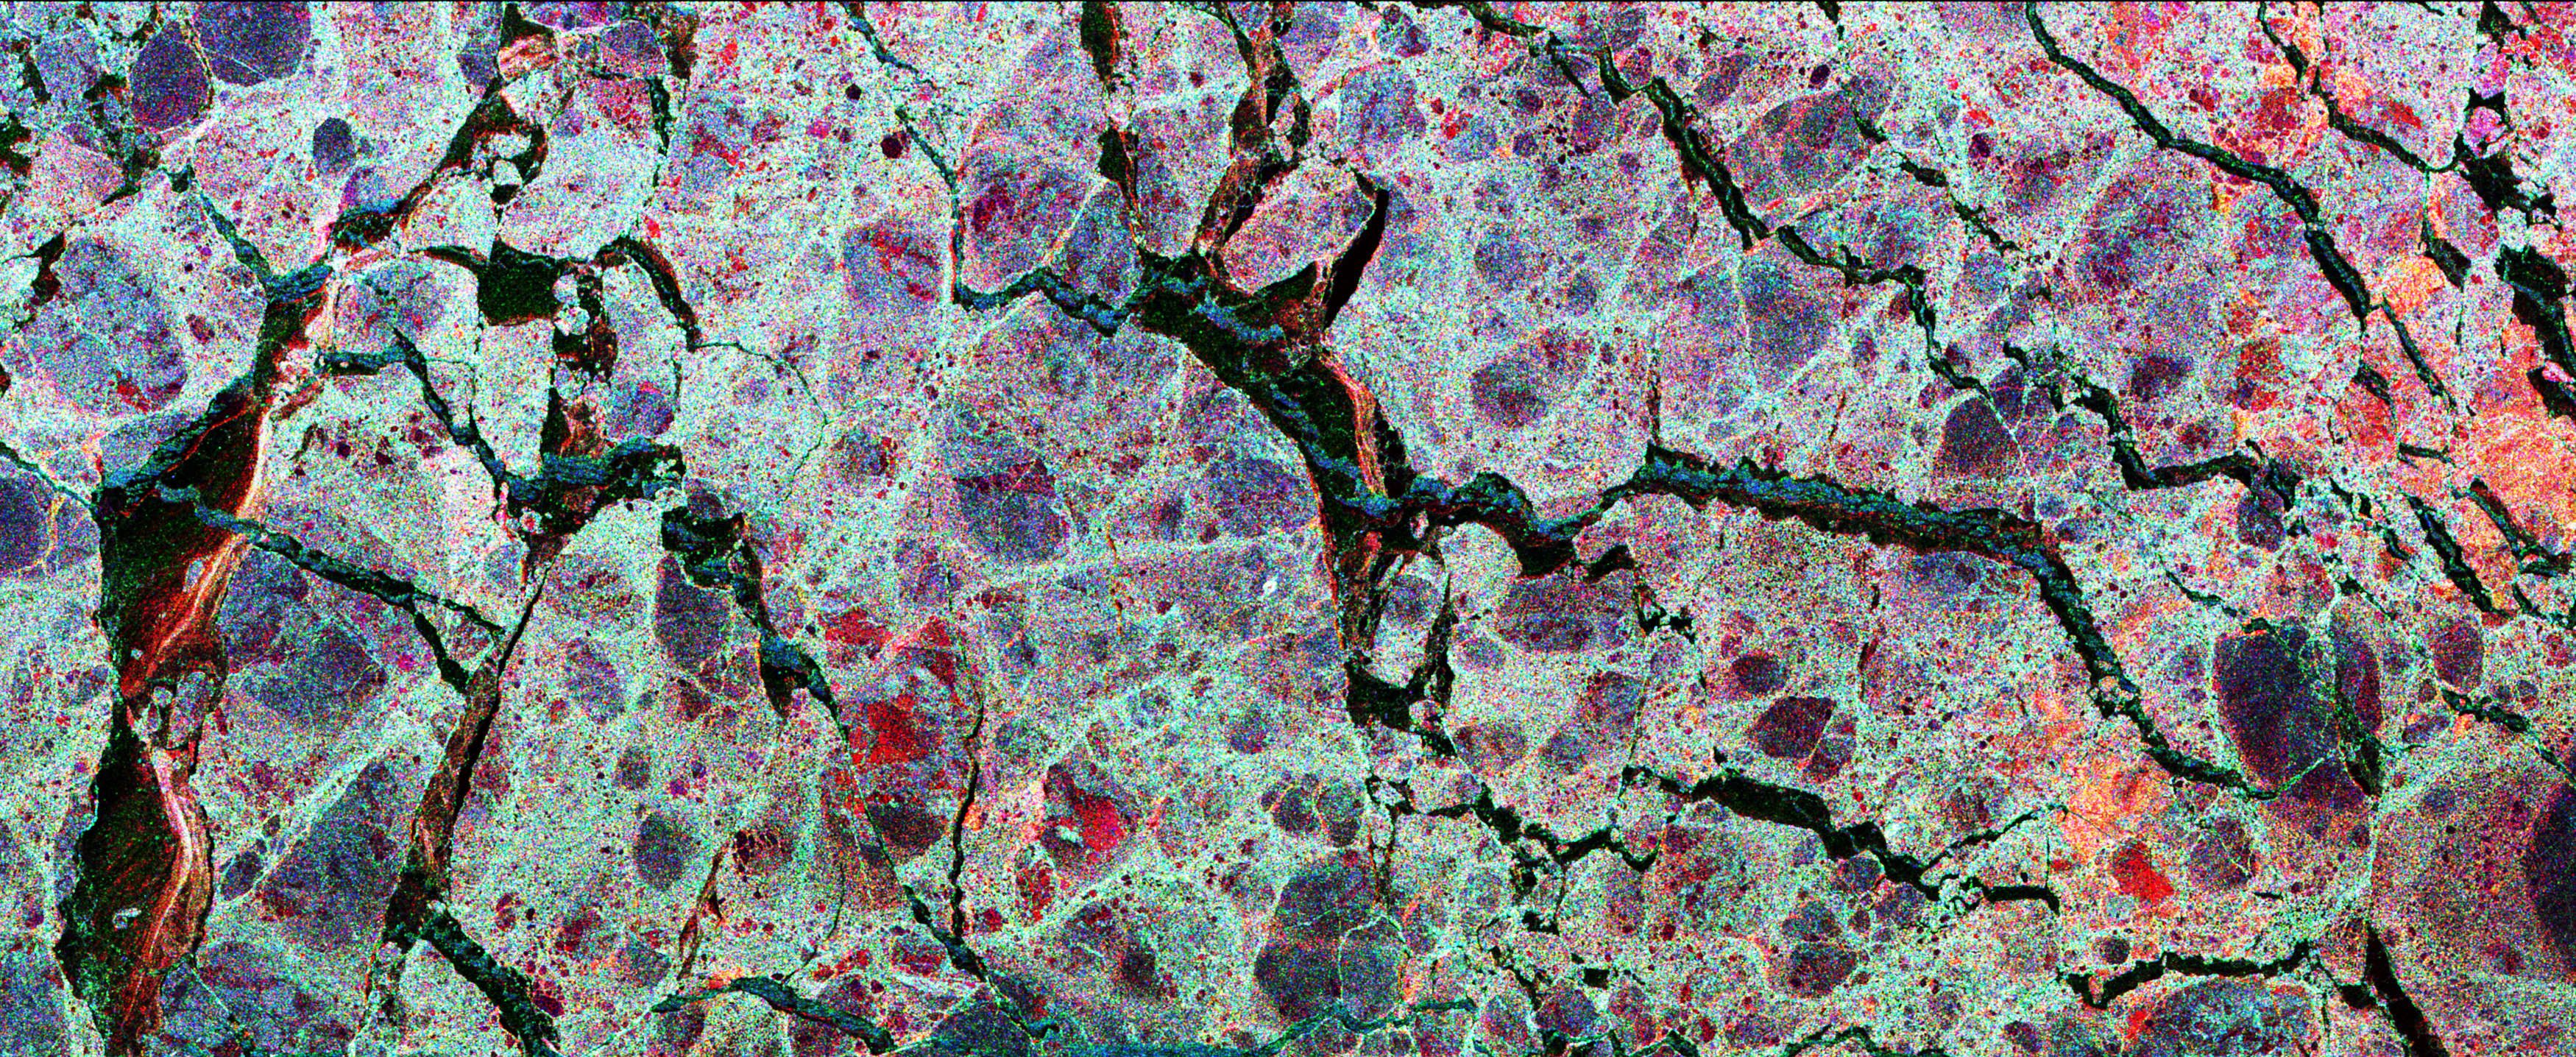

Space Radar Image of Weddell Sea Ice

This is the first calibrated, multi-frequency, multi-polarization spaceborne radar image of the seasonal sea-ice cover in the Weddell Sea, Antarctica. The multi-channel data provide scientists with details about the ice pack they cannot see any other way and indicates that the large expanse of sea-ice is, in fact, comprised of many smaller rounded ice floes, shown in blue-gray. These data are particularly useful in helping scientists estimate the thickness of the ice cover which is often extremely difficult to measure with other remote sensing systems. The extent, and especially thickness, of the polar ocean’s sea-ice cover together have important implications for global climate by regulating the loss of heat from the ocean to the cold polar atmosphere.

The image was acquired on October 3, 1994, by the Spaceborne Imaging Radar-C/X-Band Synthetic Aperture Radar (SIR-C/X-SAR) onboard the space shuttle Endeavour. This image is produced by overlaying three channels of radar data in the following colors: red (C-band, HH-polarization), green (L-band HV-polarization), and blue (L-band, HH-polarization). The image is oriented almost east-west with a center location of 58.2 degrees South and 21.6 degrees East. Image dimensions are 45 kilometers by 18 kilometers (28 miles by 11 miles). Most of the ice cover is composed of rounded, undeformed blue-gray floes, about 0.7 meters (2 feet) thick, which are surrounded by a jumble of red-tinged deformed ice pieces which are up to 2 meters (7 feet) thick. The winter cycle of ice growth and deformation often causes this ice cover to split apart, exposing open water or “leads.” Ice growth within these openings is rapid due to the cold, brisk Antarctic atmosphere. Different stages of new-ice growth can be seen within the linear leads, resulting from continuous opening and closing. The blue lines within the leads are open water areas in new fractures which are roughened by wind. The bright red lines are an intermediate stage of new-ice growth perhaps 5 to 10 centimeters (2 to 4 inches) thick. The more extensive dark zones are covered by a slightly thicker layer of smooth, level ice up to 70 centimeters (28 inches) thick.

Spaceborne Imaging Radar-C and X-band Synthetic Aperture Radar (SIR-C/X-SAR) is part of NASA’s Mission to Planet Earth. The radars illuminate Earth with microwaves allowing detailed observations at any time, regardless of weather or sunlight conditions. SIR-C/X-SAR uses three microwave wavelengths: L-band (24 cm), C-band (6 cm) and X-band (3 cm). The multi-frequency data will be used by the international scientific community to better understand the global environment and how it is changing. The SIR-C/X-SAR data, complemented by aircraft and ground studies, will give scientists clearer insights into those environmental changes which are caused by nature and those changes which are induced by human activity.

SIR-C was developed by NASA’s Jet Propulsion Laboratory. X-SAR was developed by the Dornier and Alenia Spazio companies for the German space agency, Deutsche Agentur fuer Raumfahrtangelegenheiten (DARA), and the Italian space agency, Agenzia Spaziale Italiana (ASI), with the Deutsche Forschungsanstalt fuer Luft und Raumfahrt e.v.(DLR), the major partner in science, operations, and data processing of X-SAR.

Credit: NASA/JPL